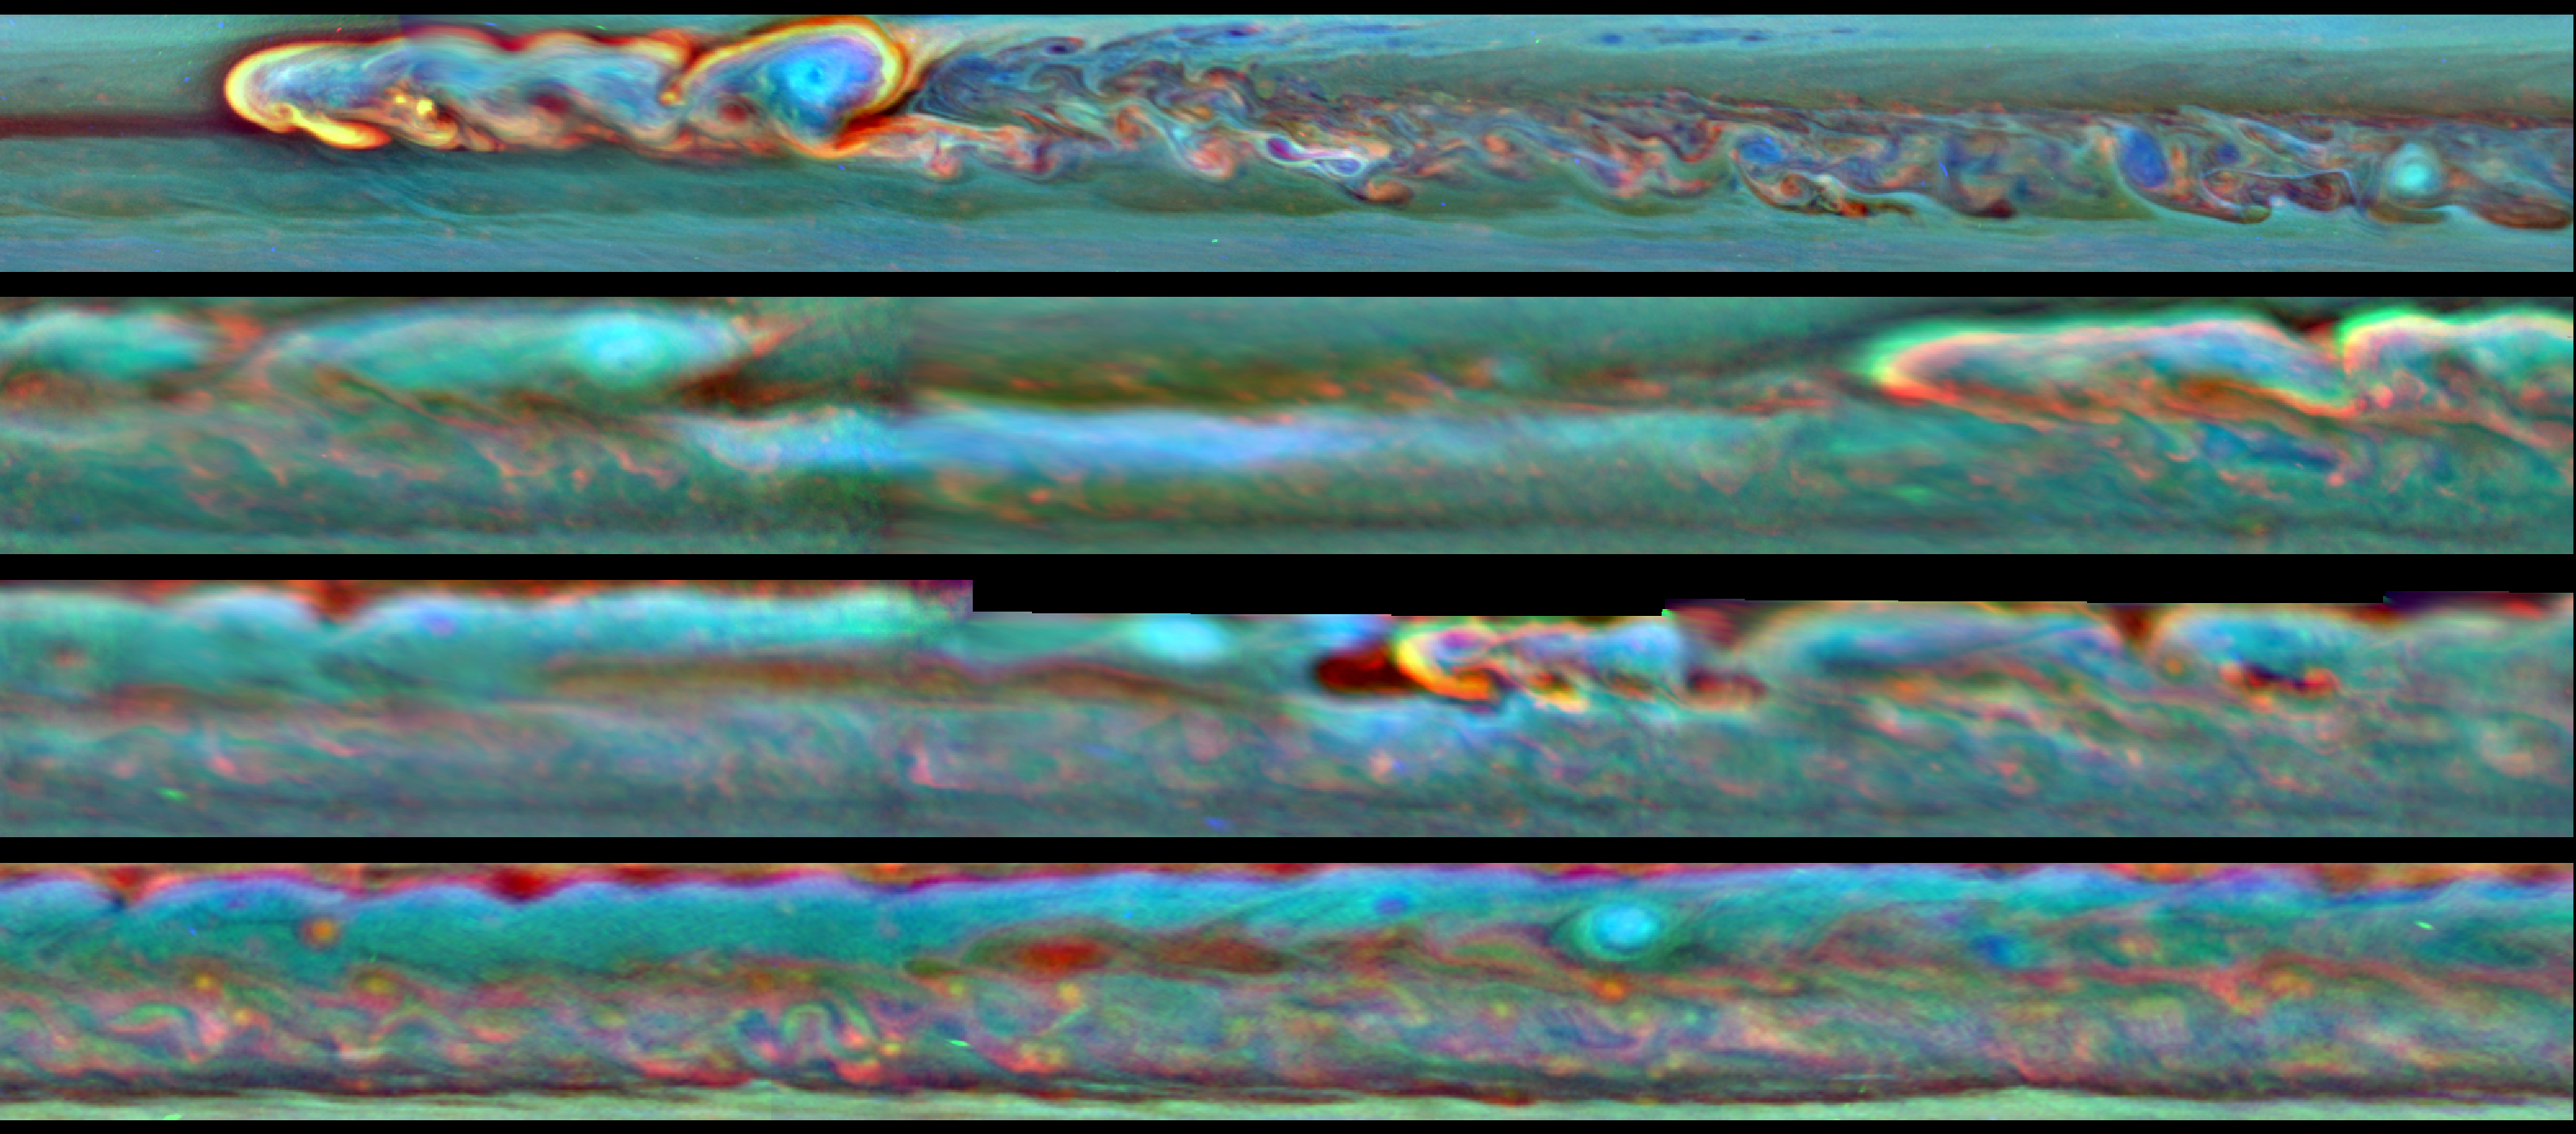

Storm Head, Meet Tail

Annotated Image

This set of images from NASA’s Cassini mission shows the evolution of a massive thunder-and-lightning storm that circled all the way around Saturn and fizzled when it ran into its own tail. The storm was first detected on Dec. 5, 2010. That month, it developed a head of bright clouds quickly moving west and spawned a much slower-drifting clockwise-spinning vortex.

In the annotated images, the bright clouds at the head of the storm are indicated with a red triangle. A yellow triangle indicates the vortex.

The top image was taken on Jan. 22, 2011, shortly after the start of the storm, showing the bright head of the storm just ahead of the vortex by about 25,000 miles (40,000 kilometers). The second image shows that, on May 5, 2011, the head of the storm has traveled around the planet and started approaching the vortex from the east. The storm’s body stretched 140,000 miles (224,000 kilometers), and the head was within about 51,000 miles (82,000 kilometers) of catching up to the vortex. This image also shows how quickly the vortex lost steam, shrinking and losing its bright clouds, compared to the still-raging head of the storm. By the third image, taken on June 14, 2011, the head of the storm had made its way almost entirely around the planet, about 183,000 (292,000 kilometers) miles ahead of the vortex in a westward direction, and it was about to catch up with the vortex. The head of the storm was just 8,700 miles (14,000 kilometers) to the east of the vortex at this time. The bottom image, from July 12, 2011, shows how the storm fizzled once the head and vortex collided. Only the vortex remains in that picture, while the bright cloud has disappeared. By late August, that band around Saturn stopped thundering and throwing lightning for good, though there continues to be turbulence in higher parts of the atmosphere.

Cassini’s imaging science subsystem obtained these false color images. Here, the colors denote the altitudes of the clouds — with red being the lowest, green being an intermediate level and blue being the highest. White indicates thick clouds at a high altitude. Scientists assigned the red color channel to a wavelength of radiation that penetrates the atmosphere deep down to the top of the tropospheric cloud deck (750 nanometers). Green represents an intermediate wavelength above the troposphere (728 nanometers). Blue was assigned to a wavelength that penetrates only to the top of tropospheric haze (890 nanometers).

The Cassini-Huygens mission is a cooperative project of NASA, the European Space Agency and the Italian Space Agency. NASA’s Jet Propulsion Laboratory, a division of the California Institute of Technology in Pasadena, manages the mission for NASA’s Science Mission Directorate, Washington. The Cassini orbiter and its two onboard cameras were designed, developed and assembled at JPL. The imaging operations center is based at the Space Science Institute in Boulder, Colo.

Credit: NASA/JPL-Caltech/SSI/Hampton University